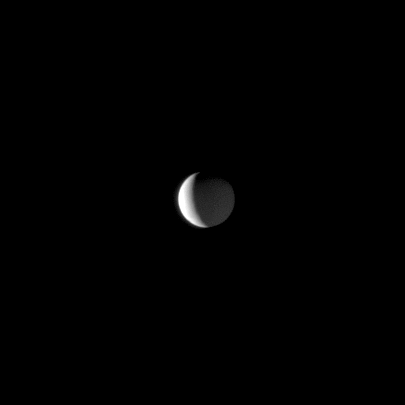

Shining a Second Light

Sunlight illuminates a bright crescent on Saturn’s moon Enceladus while Saturnshine dimly lights more of the moon.

This view looks toward the Saturn-facing side of Enceladus (504 kilometers, or 313 miles across). North on Enceladus is up and rotated 30 degrees to the left. The image was taken in visible light with the Cassini spacecraft narrow-angle camera on April 17, 2009. The view was obtained at a distance of approximately 1.5 million kilometers (932,000 miles) from Enceladus and at a Sun-Enceladus-spacecraft, or phase, angle of 117 degrees. Image scale is 9 kilometers (6 miles) per pixel.

The Cassini-Huygens mission is a cooperative project of NASA, the European Space Agency and the Italian Space Agency. The Jet Propulsion Laboratory, a division of the California Institute of Technology in Pasadena, manages the mission for NASA’s Science Mission Directorate, Washington, D.C. The Cassini orbiter and its two onboard cameras were designed, developed and assembled at JPL. The imaging operations center is based at the Space Science Institute in Boulder, Colo.

Credit: NASA/JPL/Space Science Institute